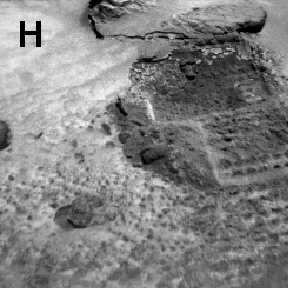

Sojourner Rover View of Platy Fragments near “Pop-Tart”

Sojourner’s excavations brought materials to the surface for examination and allowed estimates of the mechanical properties of the deposits.

This image is of a 7 cm wide excavation through the veneer of a drift. The platy fragment or piece of crust (upper right) was displaced by the rover wheel.

NOTE: original caption as published in Science magazine

Mars Pathfinder is the second in NASA’s Discovery program of low-cost spacecraft with highly focused science goals. The Jet Propulsion Laboratory, Pasadena, CA, developed and manages the Mars Pathfinder mission for NASA’s Office of Space Science, Washington, D.C. JPL is a division of the California Institute of Technology (Caltech).

Photojournal note: Sojourner spent 83 days of a planned seven-day mission exploring the Martian terrain, acquiring images, and taking chemical, atmospheric and other measurements. The final data transmission received from Pathfinder was at 10:23 UTC on September 27, 1997. Although mission managers tried to restore full communications during the following five months, the successful mission was terminated on March 10, 1998.

Credit: NASA/JPL